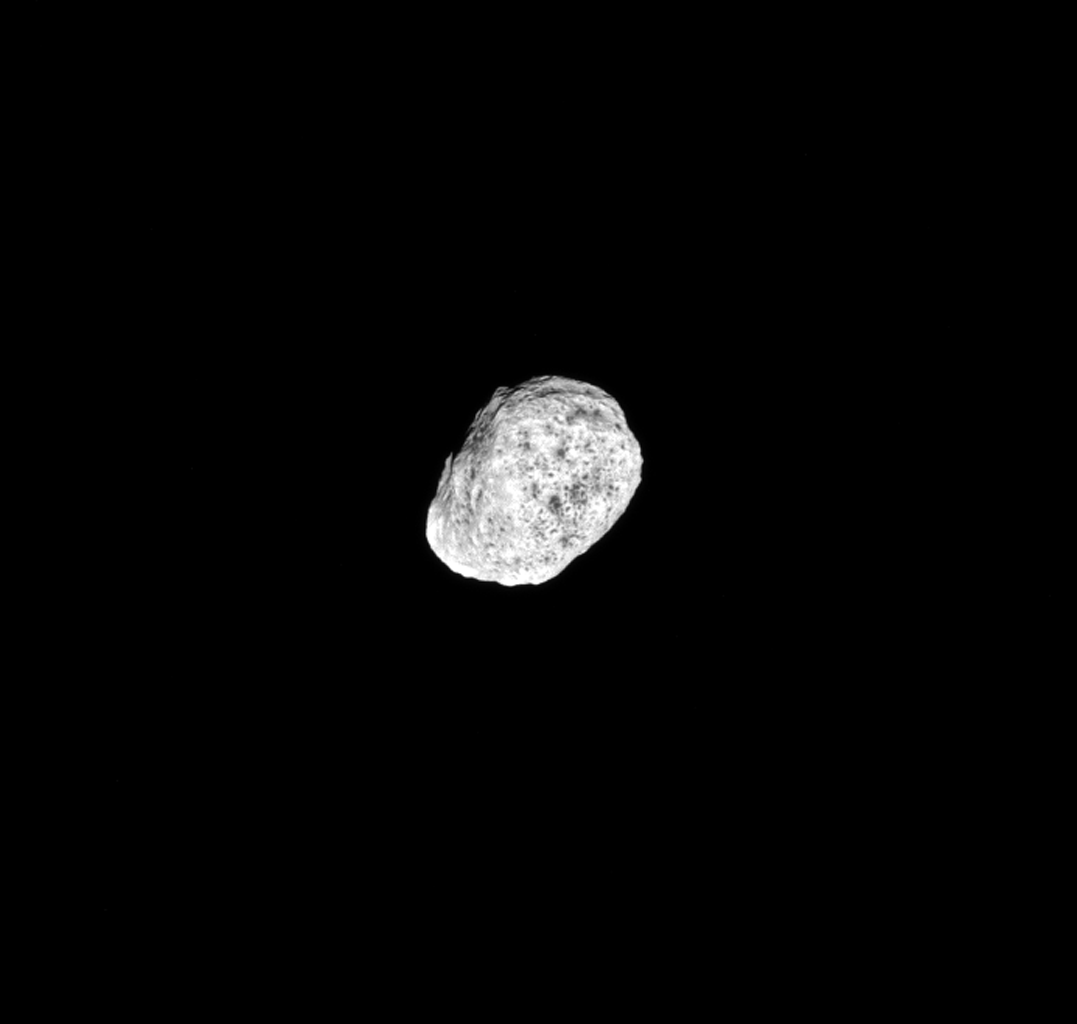

Chaos at Hyperion

The moon Hyperion tumbles as it orbits Saturn. Hyperion’s (168 miles or 270 kilometers across) spin axis has a chaotic orientation in time, meaning that it is essentially impossible to predict how the moon will be spinning in the future. So far, scientists only know of a few bodies with such chaotic spins.

The image was taken in green light with the Cassini spacecraft narrow-angle camera on Aug. 22, 2016.

The view was acquired at a distance of approximately 203,000 miles (326,000 kilometers) from Hyperion and at a Sun-Hyperion-spacecraft, or phase, angle of 10 degrees. Image scale is 1 mile (2 kilometers) per pixel.

The Cassini mission is a cooperative project of NASA, ESA (the European Space Agency) and the Italian Space Agency. The Jet Propulsion Laboratory, a division of the California Institute of Technology in Pasadena, manages the mission for NASA’s Science Mission Directorate, Washington. The Cassini orbiter and its two onboard cameras were designed, developed and assembled at JPL. The imaging operations center is based at the Space Science Institute in Boulder, Colorado.

Credit: NASA/JPL-Caltech/Space Science Institute